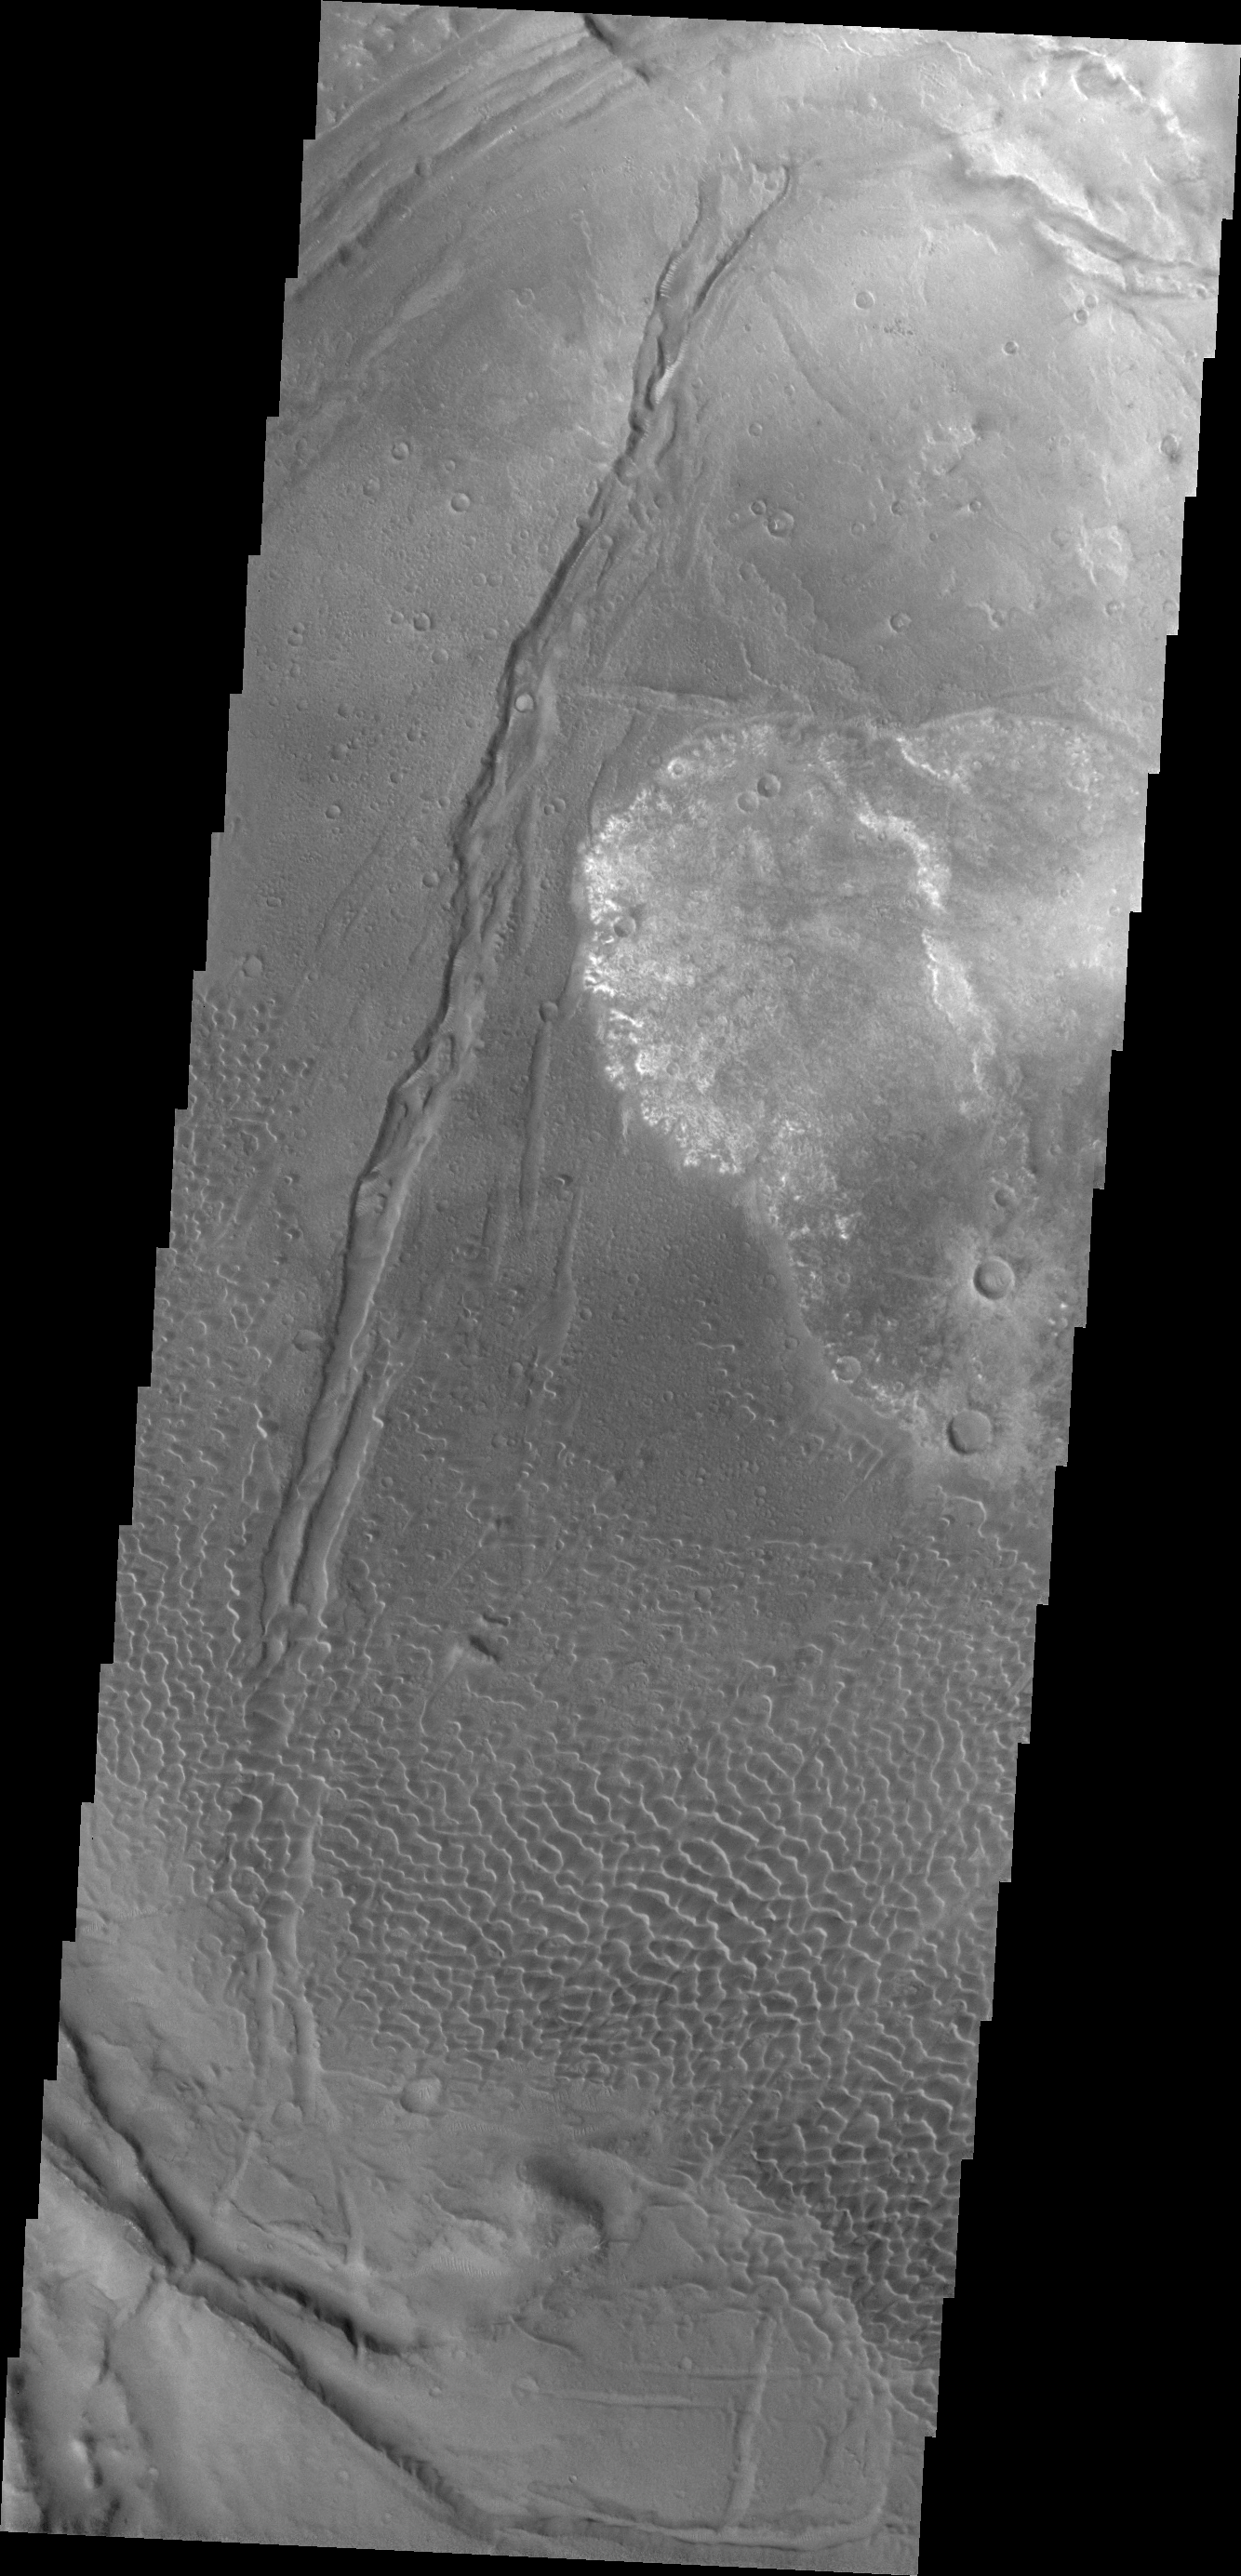

Investigating Mars: Nili and Meroe Paterae

This image shows part of the Nili Patera dune field. High resolution imaging by other spacecraft has revealed that the dunes in this region are moving. Winds are blowing the dunes across a rough surface of regional volcanic lava flows. The paterae are calderas on the volcanic complex called Syrtis Major Planum. Dunes are found in both Nili and Meroe Paterae and in the region between the two calderas.

The Odyssey spacecraft has spent over 15 years in orbit around Mars, circling the planet more than 69000 times. It holds the record for longest working spacecraft at Mars. THEMIS, the IR/VIS camera system, has collected data for the entire mission and provides images covering all seasons and lighting conditions. Over the years many features of interest have received repeated imaging, building up a suite of images covering the entire feature. From the deepest chasma to the tallest volcano, individual dunes inside craters and dune fields that encircle the north pole, channels carved by water and lava, and a variety of other feature, THEMIS has imaged them all. For the next several months the image of the day will focus on the Tharsis volcanoes, the various chasmata of Valles Marineris, and the major dunes fields. We hope you enjoy these images!

Credit: NASA/JPL-Caltech/ASU